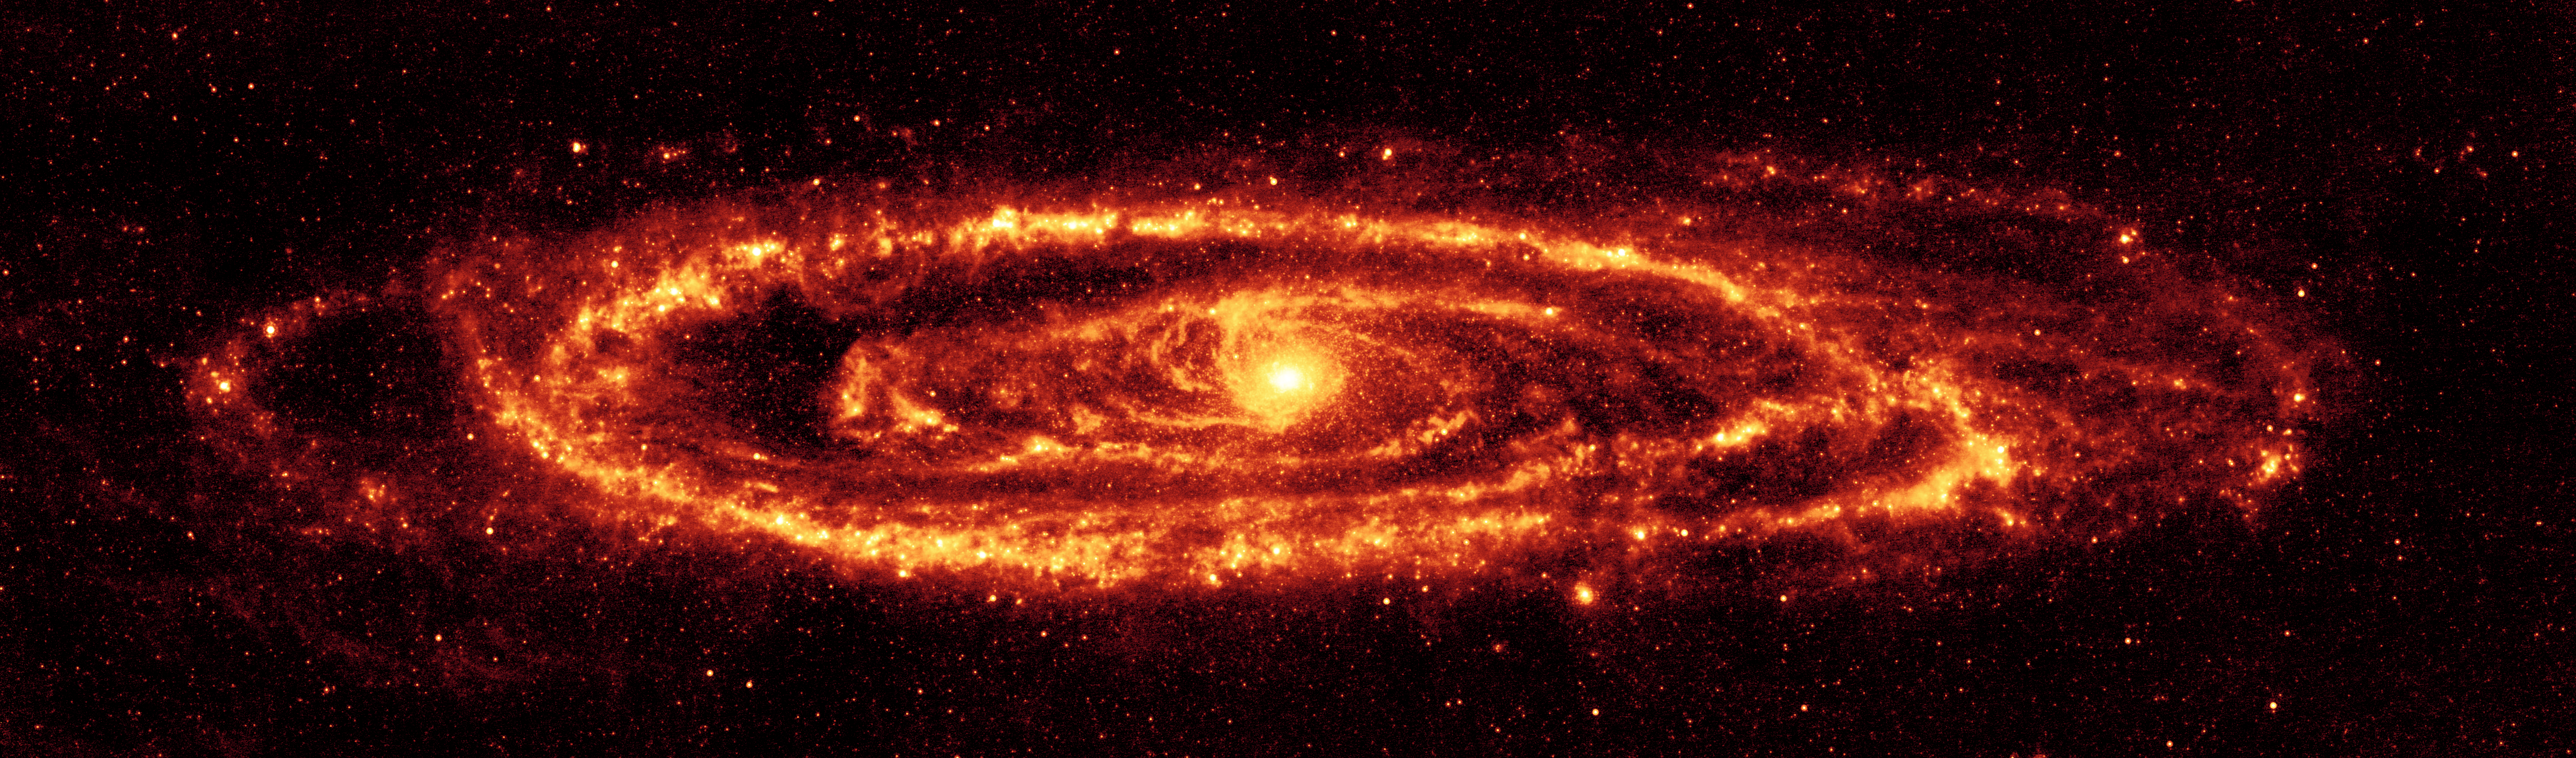

Amazing Andromeda in Red

Figure 1
Dust in Andromeda Galaxy (M31)

Figure 2
Infrared (24, 70, 160 microns)Figure 3
Visible
NASA’s Spitzer Space Telescope has captured this stunning infrared view of the famous galaxy Messier 31, also known as Andromeda. Spitzer’s 24-micron mosaic (main image) is the sharpest image ever taken of the dust in a spiral galaxy, other than our Milky Way. Asymmetrical features are seen in the prominent ring of star formation, which appears to be split into two pieces, forming the hole to the lower right. These features may have been caused by interactions with satellite galaxies around Andromeda as they plunged through its disk.

At optical wavelengths, the center of the galaxy is dominated by a large bulge. This bulge is far less pronounced in the Spitzer 24-micron infrared image, allowing us to see the delicate tracings of spiral arms in the inner region that reach into the center of the galaxy. One sees the scattering of stars within Andromeda, but only select stars that are wrapped in envelopes of dust light up at infrared wavelengths.

The multi-wavelength view of Andromeda (figure 2) combines images taken at 24 microns (blue), 70 microns (green), and 160 microns (red). Use of all three bands from the multiband imaging photometer allows the astronomers to measure the temperature of the dust by its color. The warmest dust is brightest at 24 microns, while the coolest is most evident at 160 microns. The blue/white areas have the hottest dust, as seen in the bulge and in the star-forming areas along the arms. The cooler dust floating in the ring and arms are the redder regions.

This is a dramatic contrast to the traditional view at visible wavelengths (figure 3), which shows the starlight instead of the dust. The center of the galaxy in this optical view is dominated by a large bulge that overwhelms the inner spirals seen in dust. The dust lanes are faintly visible in places, but only where they can be seen in silhouette against background stars.

The data were taken on August 25, 2004, the one-year anniversary of the launch of the space telescope. The observations have been transformed into this remarkable gift from Spitzer — the most detailed infrared image of the spectacular galaxy to date.

Credit: NASA/JPL-Caltech/Univ. of Ariz., Figure 3: NOAO/AURA/NSF